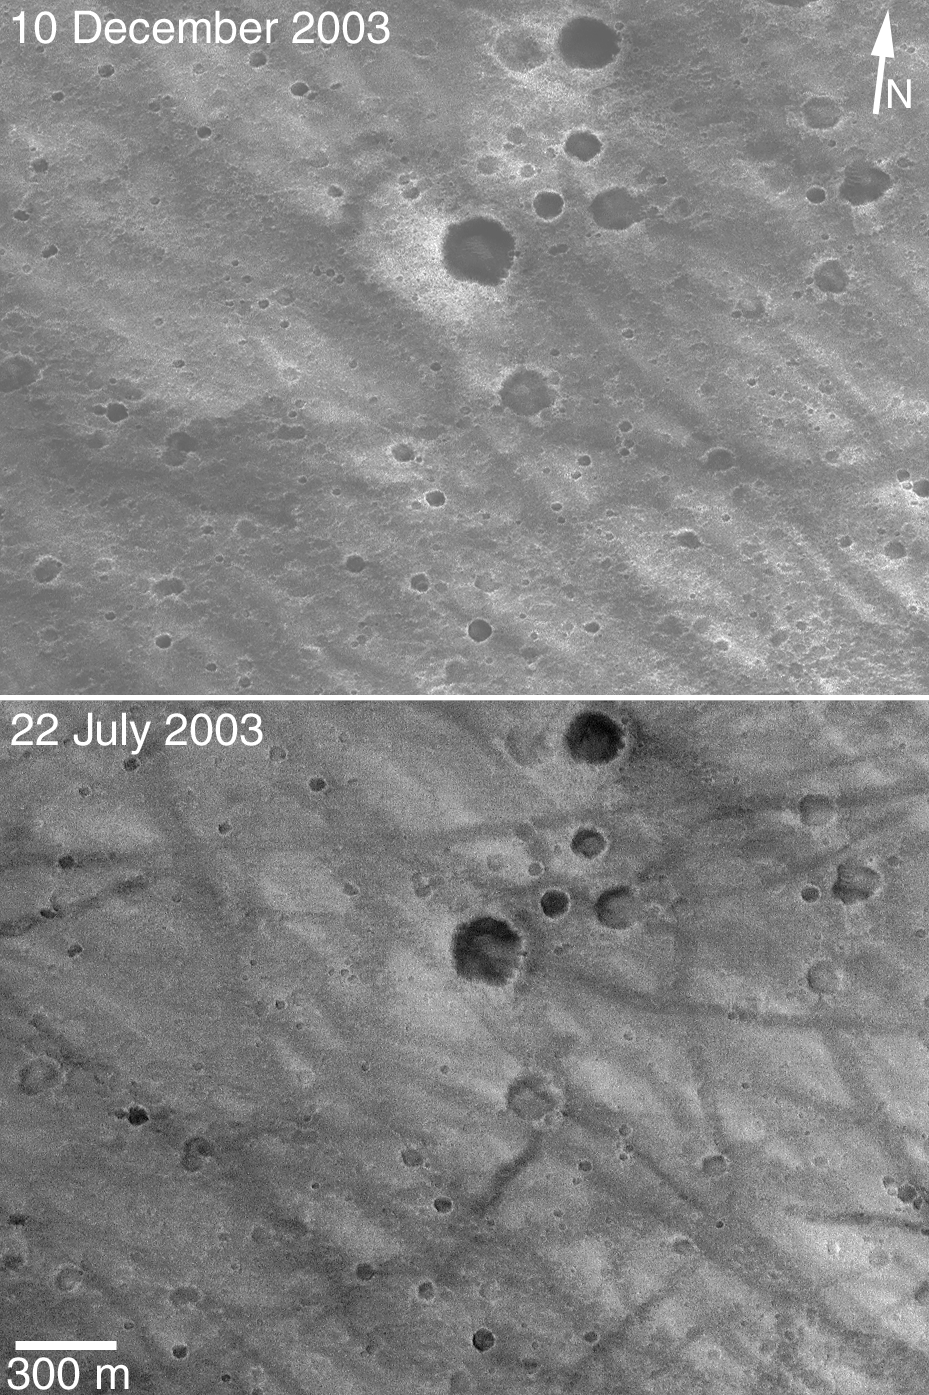

A Dynamic Spirit Site

5 January 2004
Two Mars Global Surveyor (MGS) Mars Orbiter Camera (MOC) images acquired before the spectacular January 2004 landing of the Mars Exploration Rover (MER-A), Spirit, show the area where the lander is currently believed to have touched down. The identification of the area shown in the two pictures above is based on the pictures acquired by Spirit’s descent imaging system just before landing. The lower picture was obtained by MGS MOC on 22 July 2003, the upper picture was acquired less than a month ago on 10 December 2003. What is exciting about these two pictures is the differences in the patterns of dark, squiggly streaks. These streaks are believed to have been caused by the removal of bright dust by large, passing dust devils. Comparison of the picture from July 2003 with that of December 2003 show that a different dark streak pattern developed over a period of less than 5 months.

These two MOC images suggest that the landing site is a dynamic, changing place on the time scale of several months. MGS MOC has never seen a dust devil occur in Gusev Crater, the location of the Spirit landing site. MGS always flies over Gusev around 2 p.m. local time, so this means that dust devils are not believed to be common around 2 p.m. However, the changes in the dark streaks suggest that dust devils definitely have occurred in Gusev Crater over the past 5 to 6 months, and they most likely occur earlier than 2 p.m. (perhaps closer to local 1 p.m. or noon).

These two MOC images are simple cylindrical map projections (rotated somewhat; note the north arrow, N) at a scale of about 3 meters per pixel (~10 ft/pixel); the 300 meter scale bar is about two-tenths of a mile long. The images are located near 14.7°S, 184.6°W, and are illuminated from the left.

Credit: NASA/JPL/Malin Space Science Systems